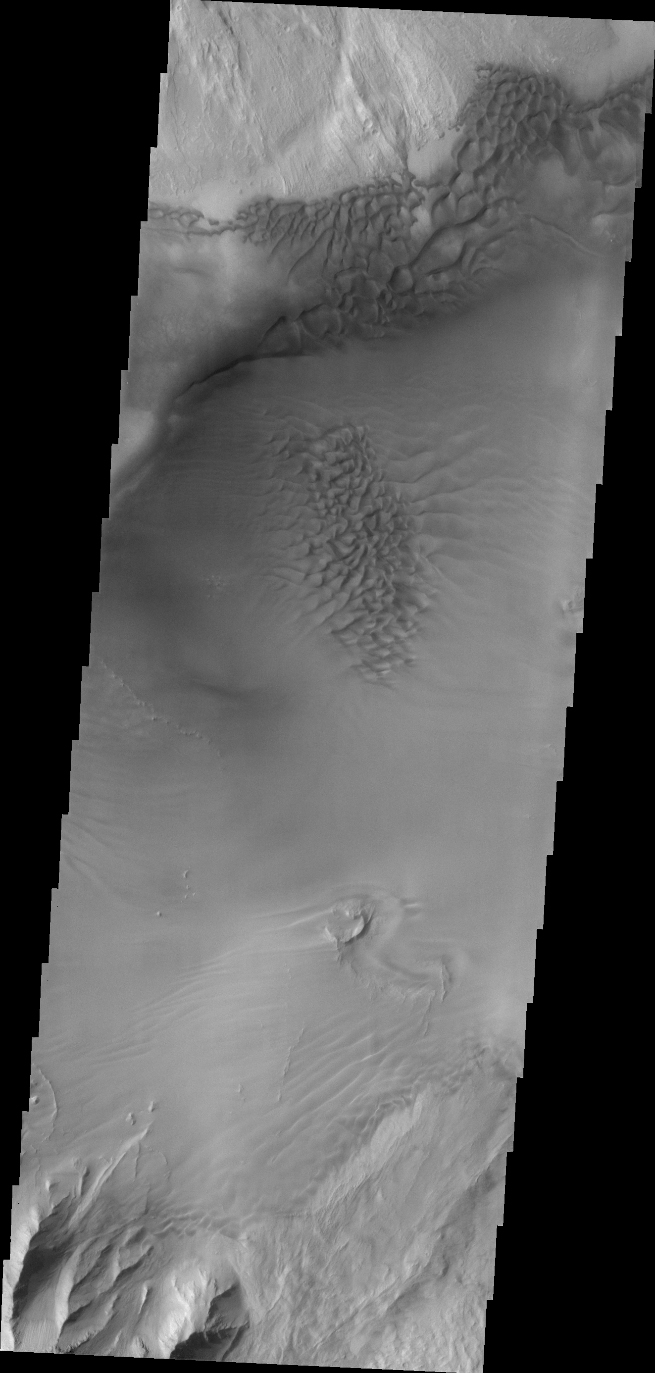

Juventae Chasma

The sand sheet and dunes in this VIS image are located on the floor of Juventae Chasma.

Credit: NASA/JPL/ASU